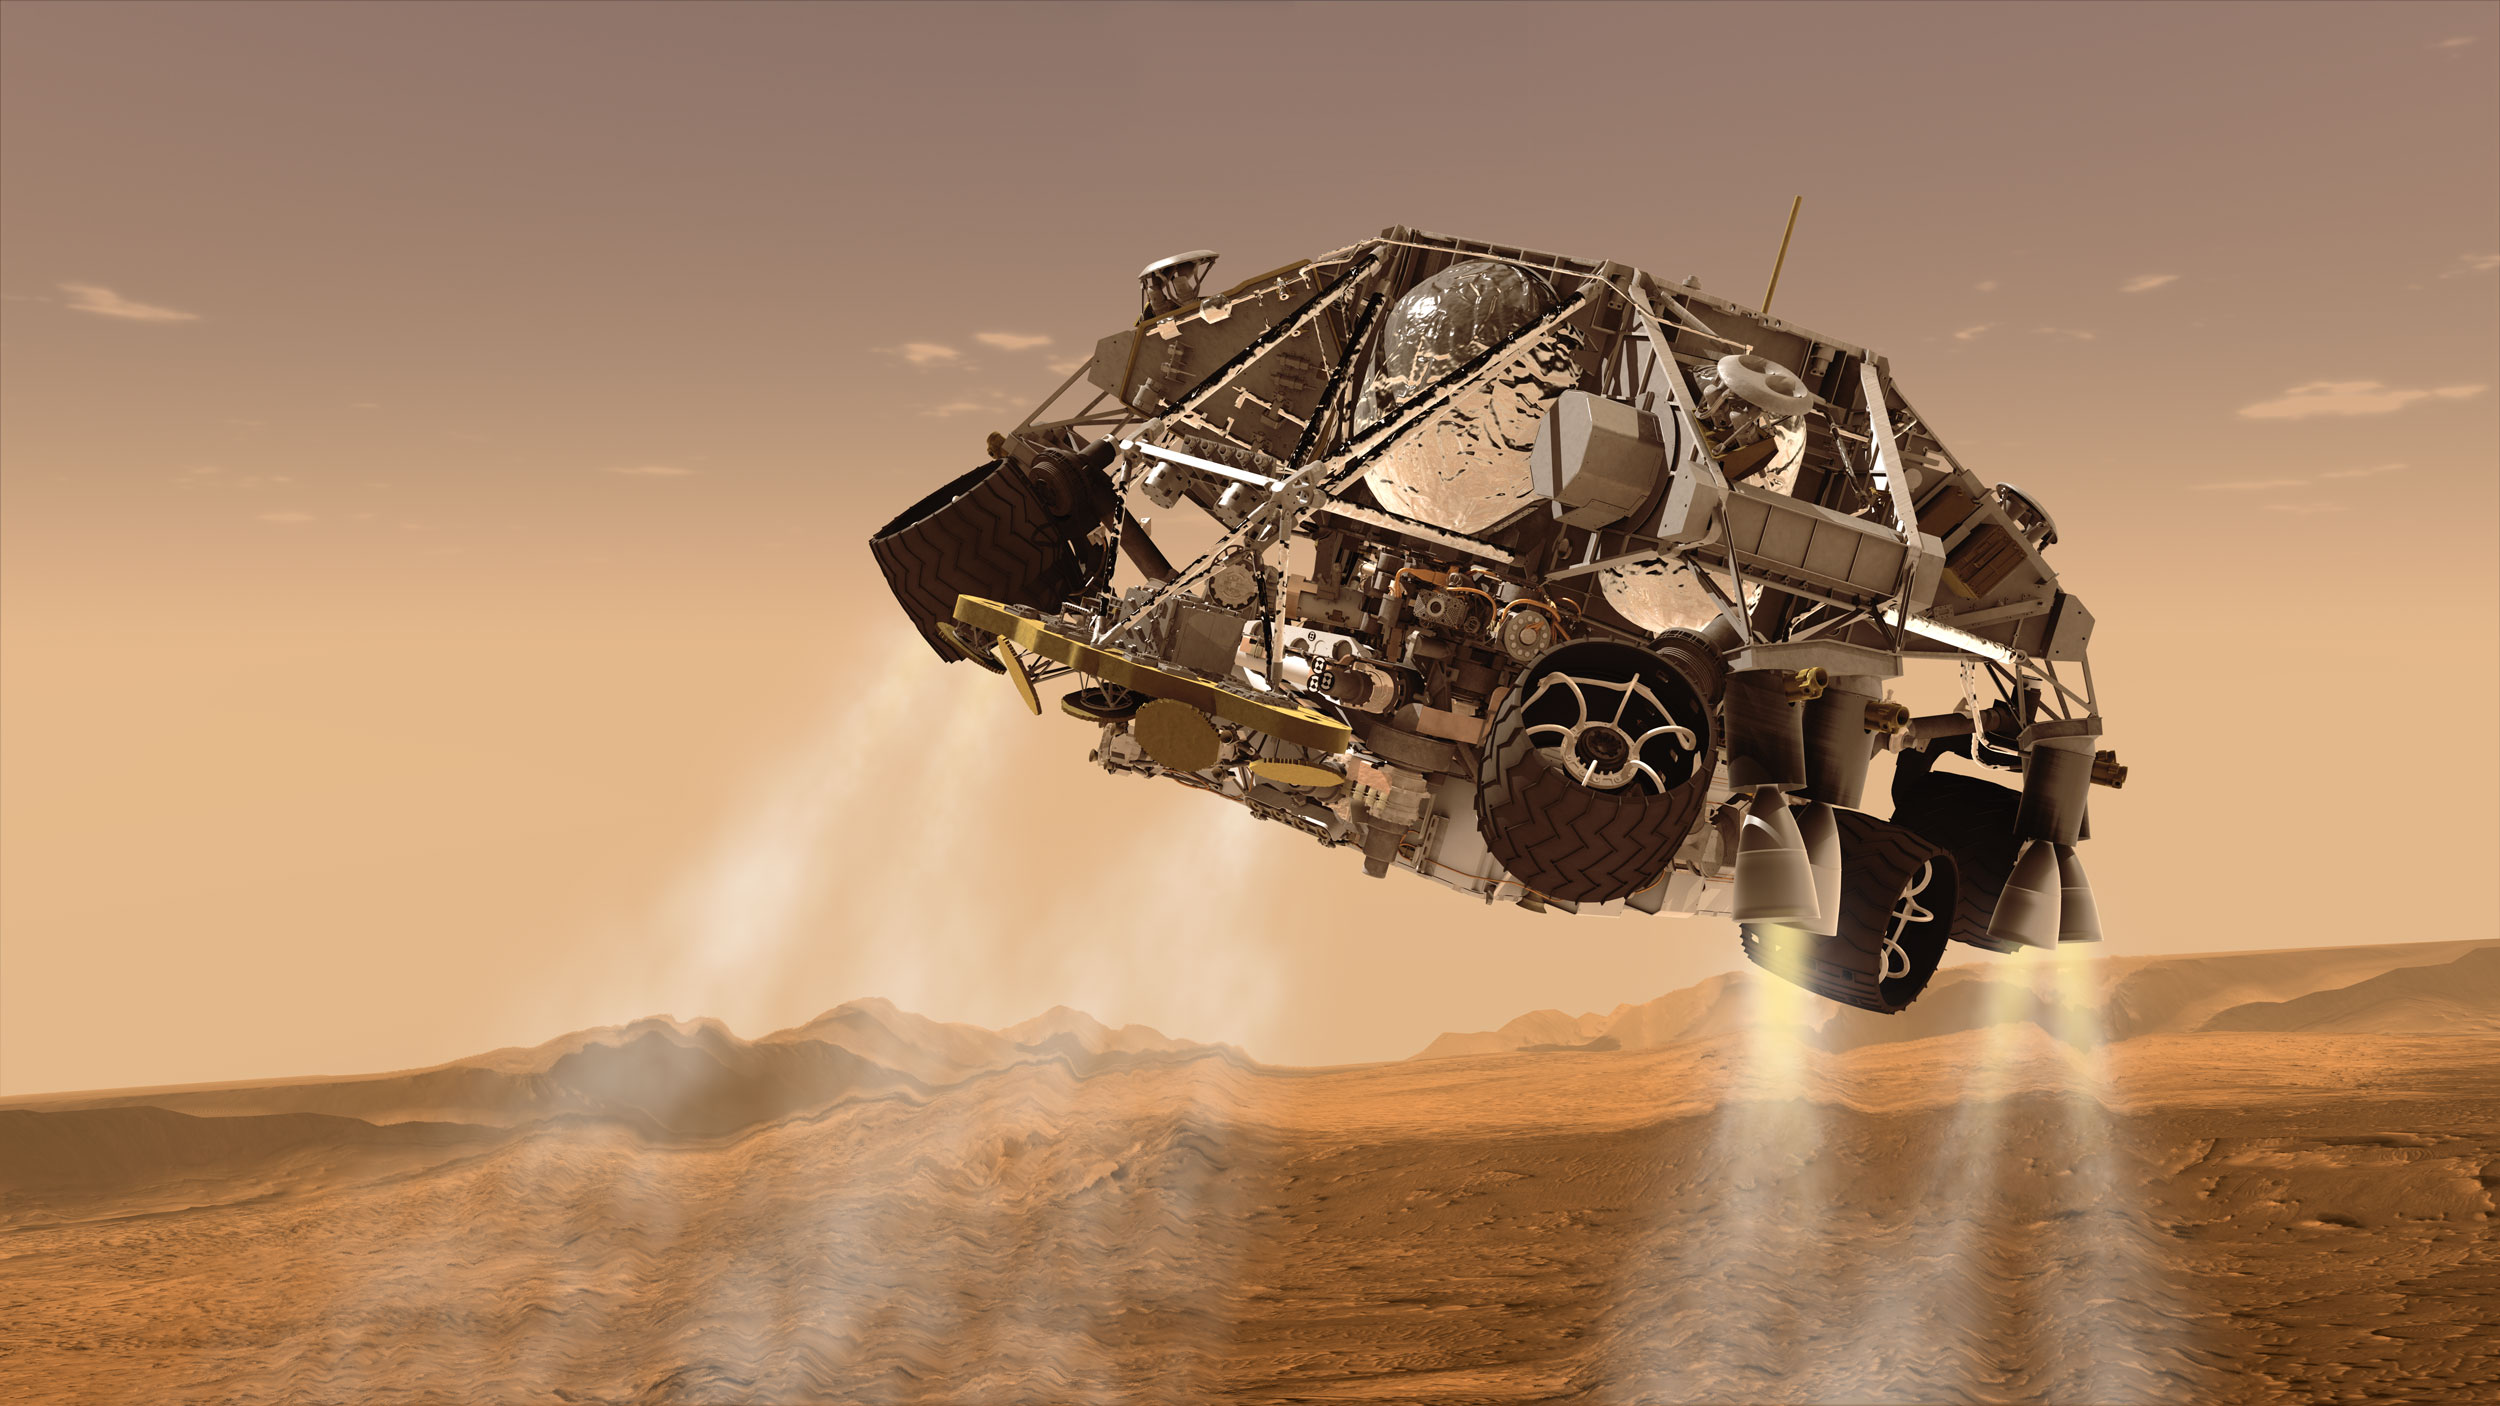

Curiosity and Descent Stage, Artist’s Concept

This is an artist’s concept of the rover and descent stage for NASA’s Mars Science Laboratory spacecraft during the final minute before the rover, Curiosity, touches down on the surface of Mars.

The descent stage will provide rocket-powered deceleration for a phase of the arrival at Mars after the phases using the heat shield and parachute. The descent stage also carries the radar system providing a stream of information about the spacecraft’s altitude and velocity. As it nears the surface, shortly after the moment depicted here, the descent stage will lower the rover on a bridle and deliver it to the ground.

The Mars Science Laboratory spacecraft is being prepared for launch during Nov. 25 to Dec. 18, 2011. Landing on Mars is in early August 2012. In a prime mission lasting one Martian year (nearly two Earth years) researchers will use the rover’s tools to study whether the landing region has had environmental conditions favorable for supporting microbial life and for preserving clues about whether life existed.

NASA’s Jet Propulsion Laboratory, a division of the California Institute of Technology, Pasadena, Calif., manages the Mars Science Laboratory Project for the NASA Science Mission Directorate, Washington.

Credit: NASA/JPL-Caltech